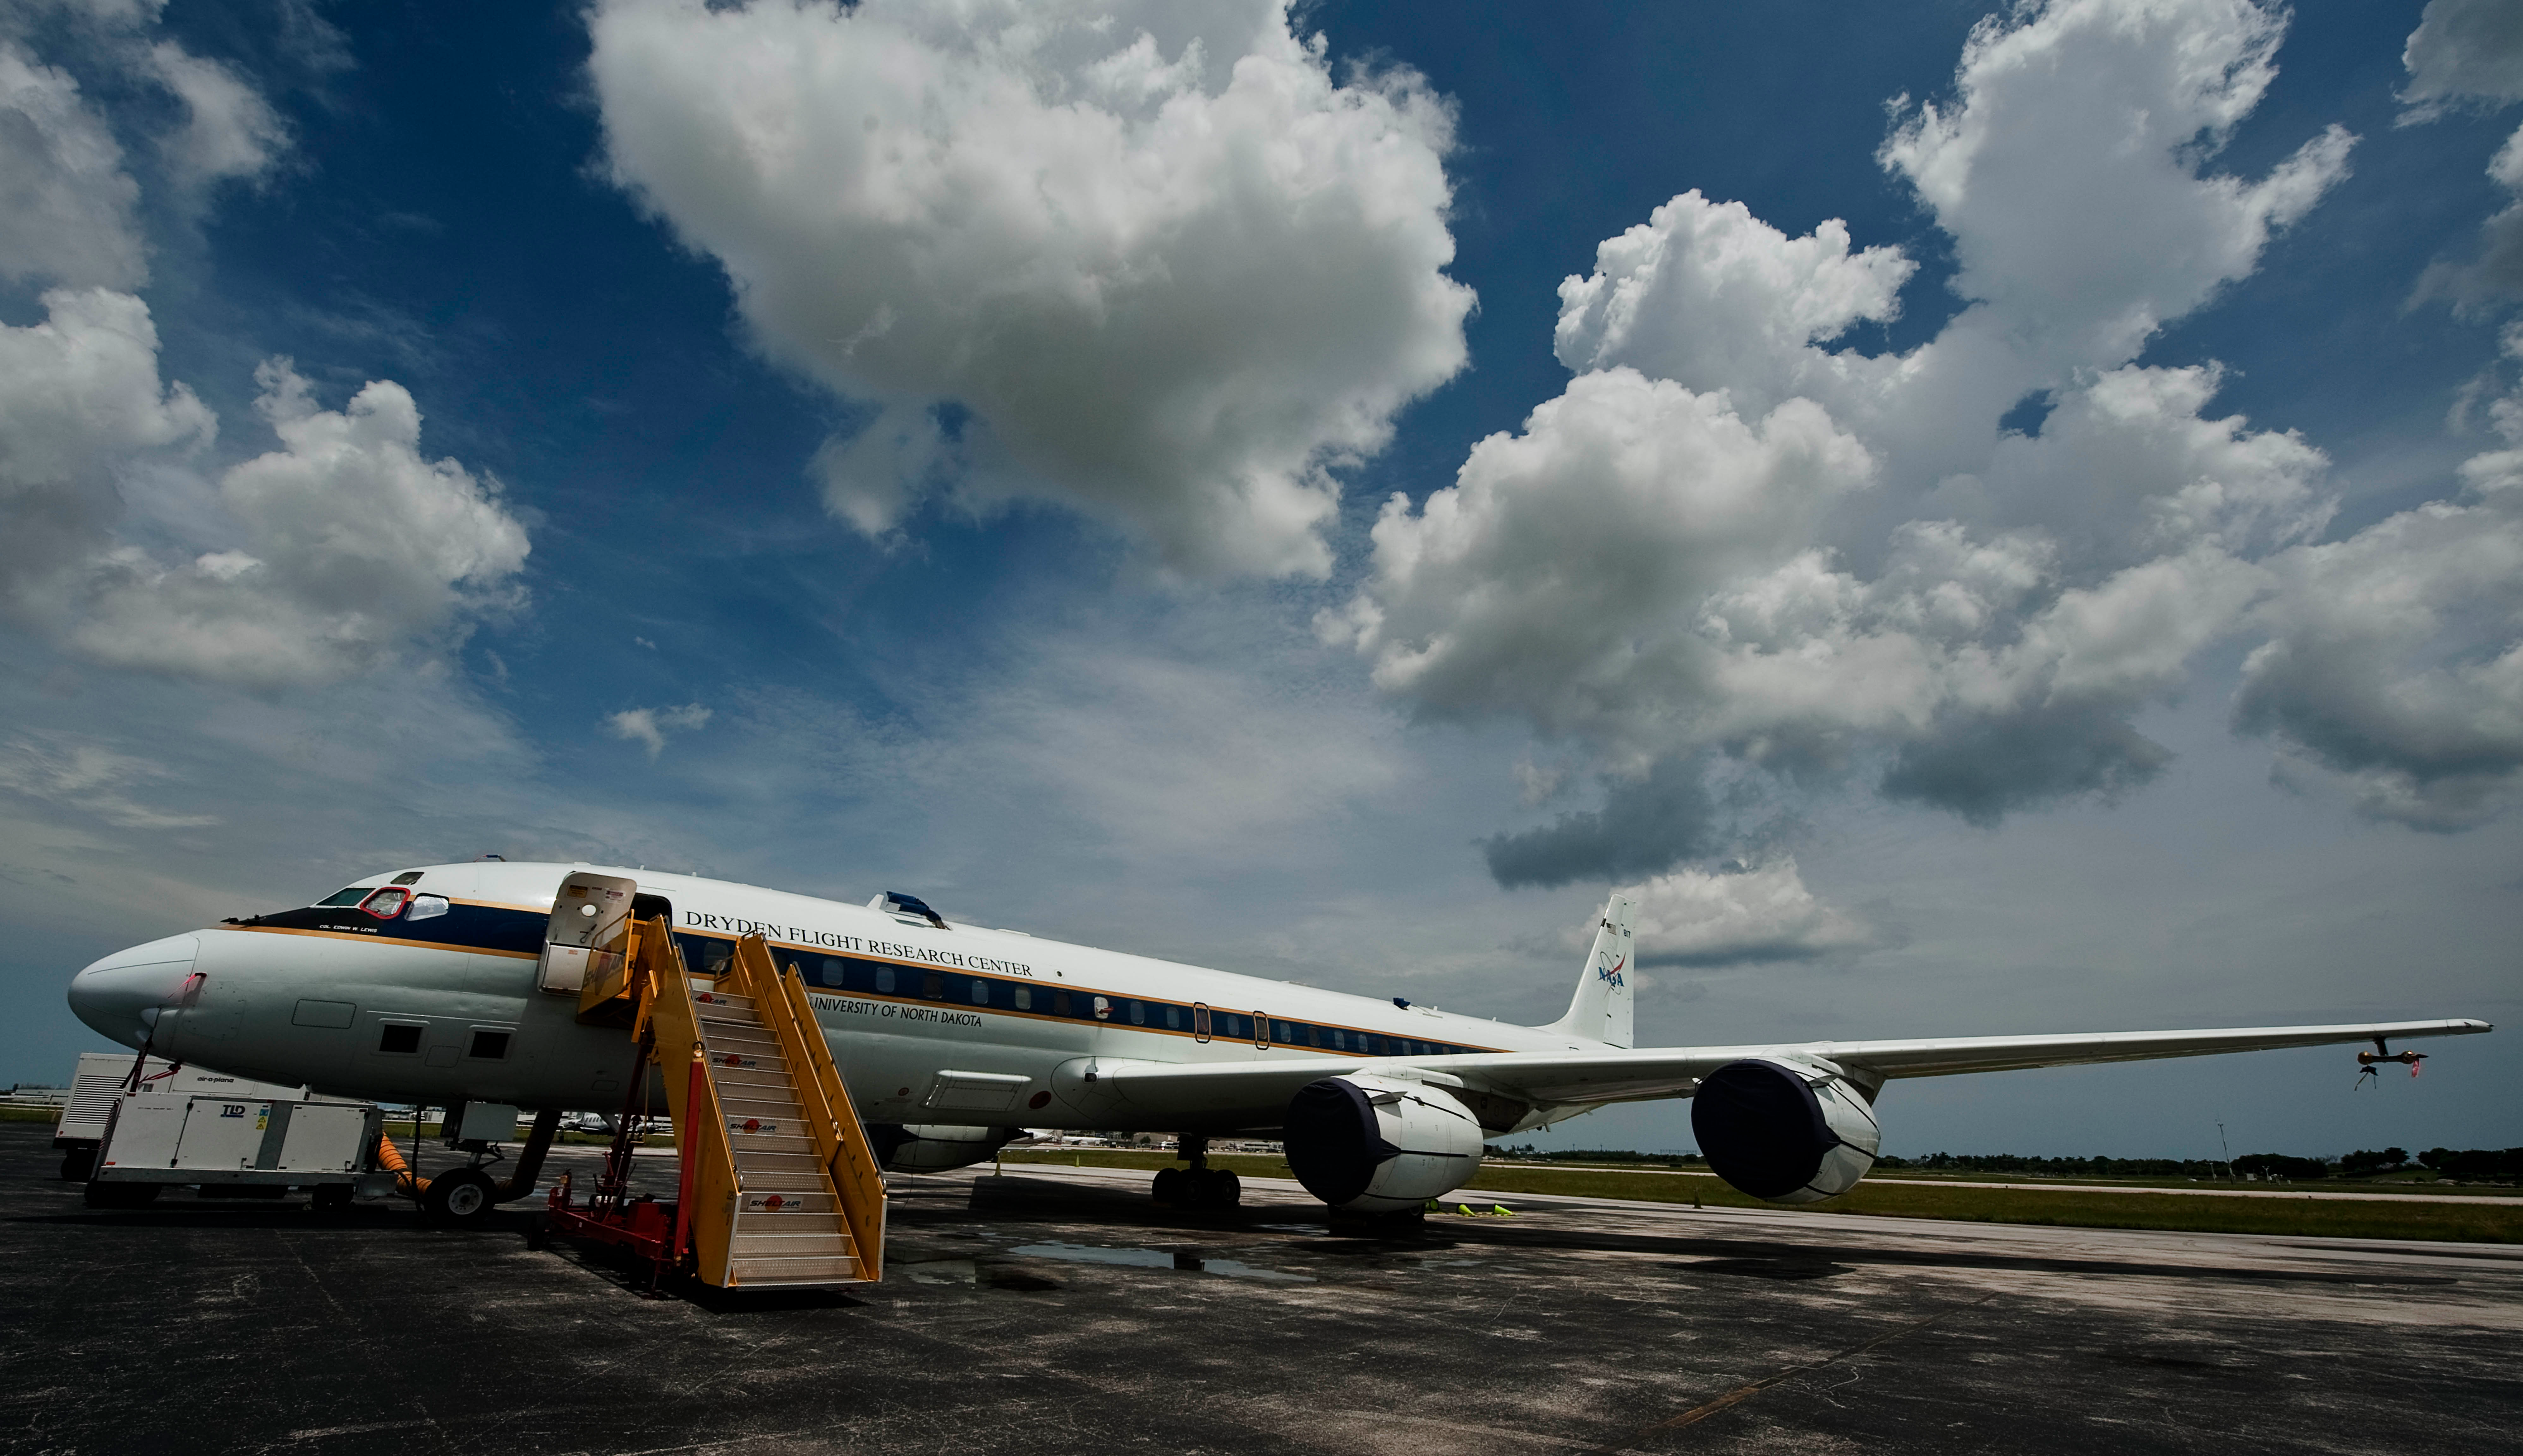

GRIP Experiment 2010

The NASA DC-8 airplane sits on the tarmac, Sunday, Aug. 15, 2010, at Fort Lauderdale International Airport in Fort Lauderdale, Fla. , as preparations continue for its part in the GRIP experiment. The Genesis and Rapid Intensification Processes (GRIP) experiment is a NASA Earth science field experiment in 2010 that is being conducted to better understand how tropical storms form and develop into major hurricanes.

Credit: NASA/Paul E. Alers